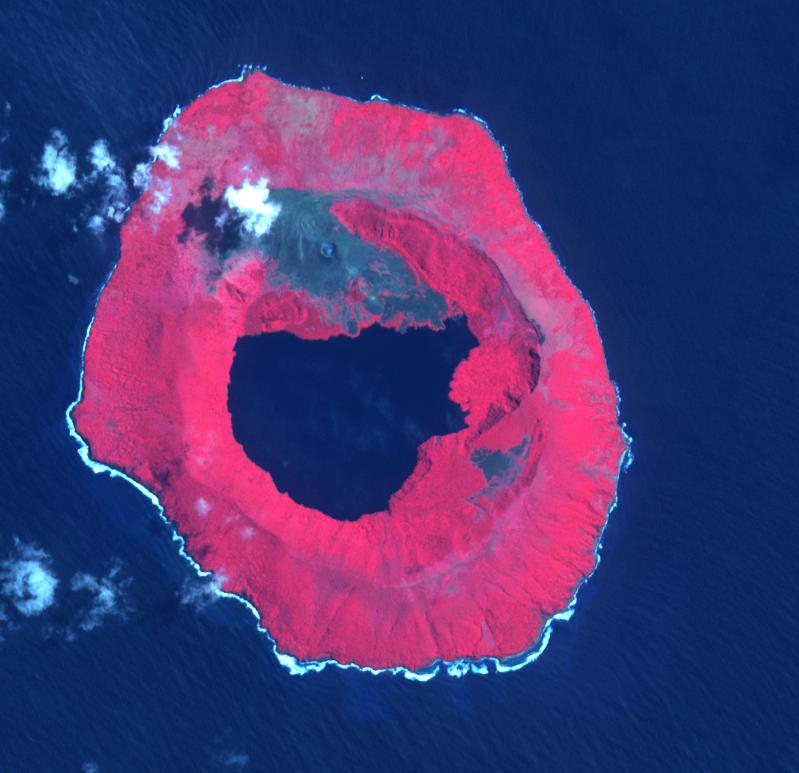

Tofua Island, Tonga Islands

Tofua Island in the central part of the Tonga Islands group is the summit of a large stratovolcano that contains a 5-km-wide caldera. Three post-caldera cones were constructed at the northern end of a caldera lake. The easternmost cone produced lava flows, some of which have traveled into the caldera lake. The current eruption period began in October 2015 and has more recently consisted of thermal activity. The image was acquired October 10, 2023, covers an area of 11.6 by 12 km, and is located at 19.7 degrees south, 175.1 degrees west.

With its 14 spectral bands from the visible to the thermal infrared wavelength region and its high spatial resolution of about 50 to 300 feet (15 to 90 meters), ASTER images Earth to map and monitor the changing surface of our planet. ASTER is one of five Earth-observing instruments launched Dec. 18, 1999, on Terra. The instrument was built by Japan’s Ministry of Economy, Trade and Industry. A joint U.S./Japan science team is responsible for validation and calibration of the instrument and data products.

The broad spectral coverage and high spectral resolution of ASTER provides scientists in numerous disciplines with critical information for surface mapping and monitoring of dynamic conditions and temporal change. Example applications are monitoring glacial advances and retreats; monitoring potentially active volcanoes; identifying crop stress; determining cloud morphology and physical properties; wetlands evaluation; thermal pollution monitoring; coral reef degradation; surface temperature mapping of soils and geology; and measuring surface heat balance.

The U.S. science team is located at NASA’s Jet Propulsion Laboratory in Pasadena, Calif. The Terra mission is part of NASA’s Science Mission Directorate, Washington.

Credit: NASA/METI/AIST/Japan Space Systems, and U.S./Japan ASTER Science Team